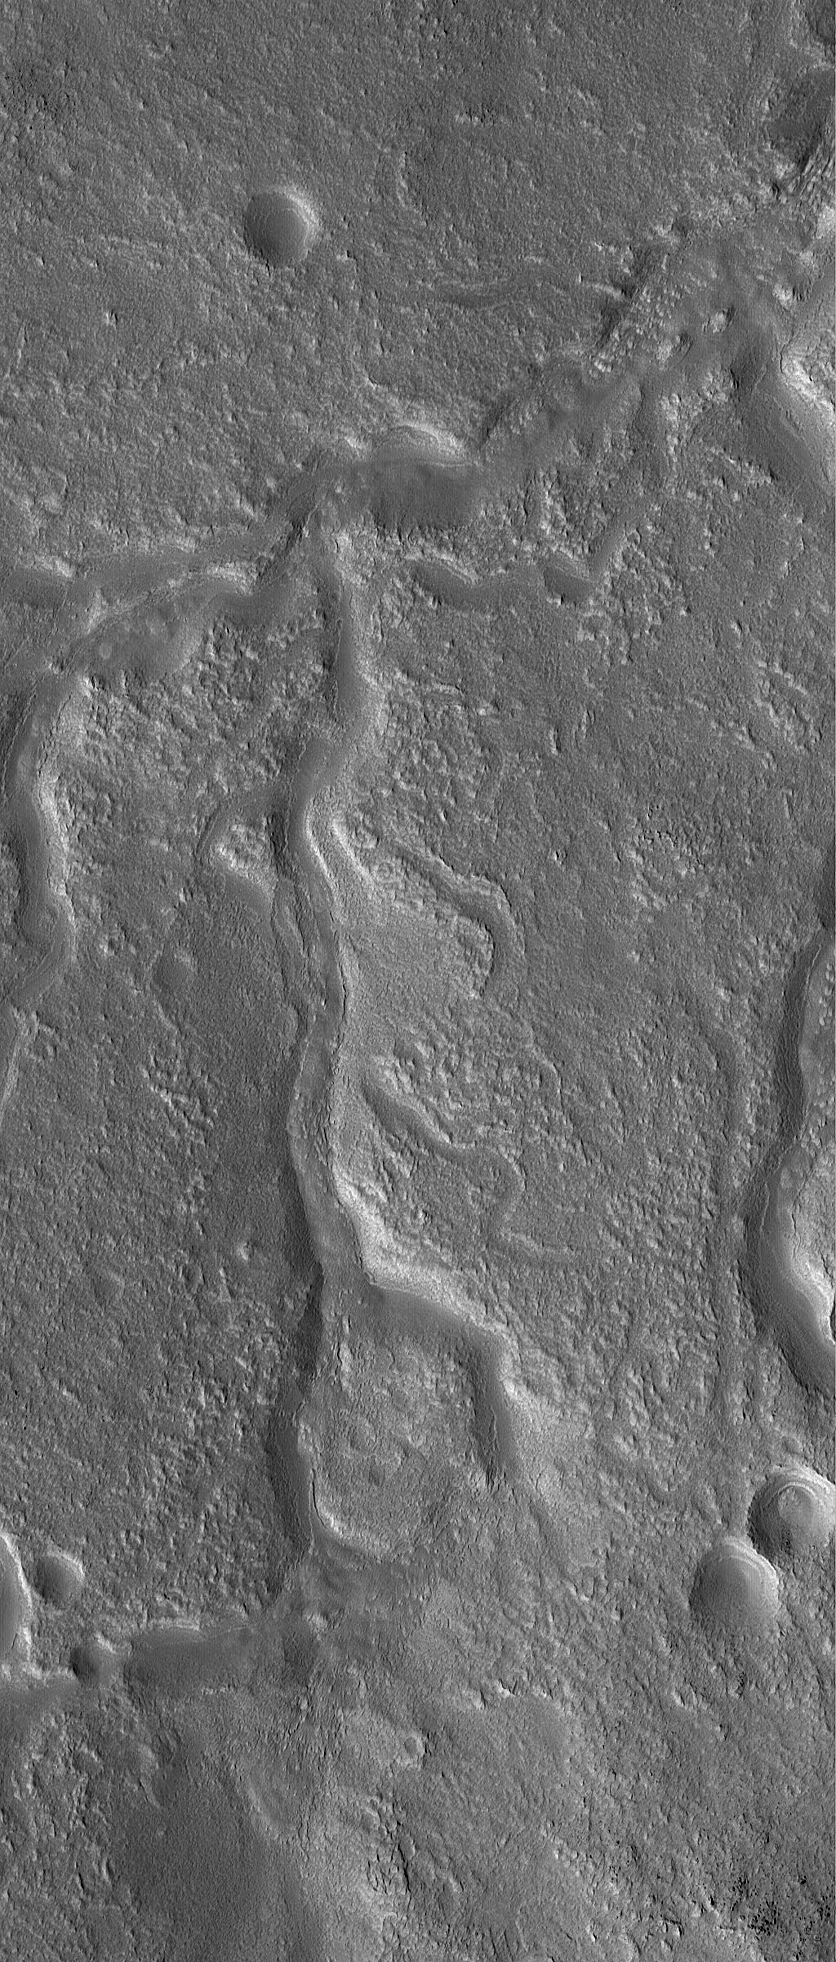

Modified Valleys

19 January 2004
Covered by an eroded mantle of–perhaps–cemented dust, this Mars Global Surveyor (MGS) Mars Orbiter Camera (MOC) image shows part of a network of ancient valleys in northern Arabia Terra near Moreux Crater. The valleys may have originally been carved by a liquid such as water. The scene is located near 40.6°N, 316.4°W. The rugged surface of this mantled scene is a common feature at middle latitudes in both hemispheres of Mars. Some science investigators in the past several years have speculated that ice was once present in such mantles, and that the ice must have sublimed away to create the texture. The image covers an area about 3 km (1.9 mi) wide and is illuminated by sunlight from the lower left.

Credit: NASA/JPL/Malin Space Science Systems